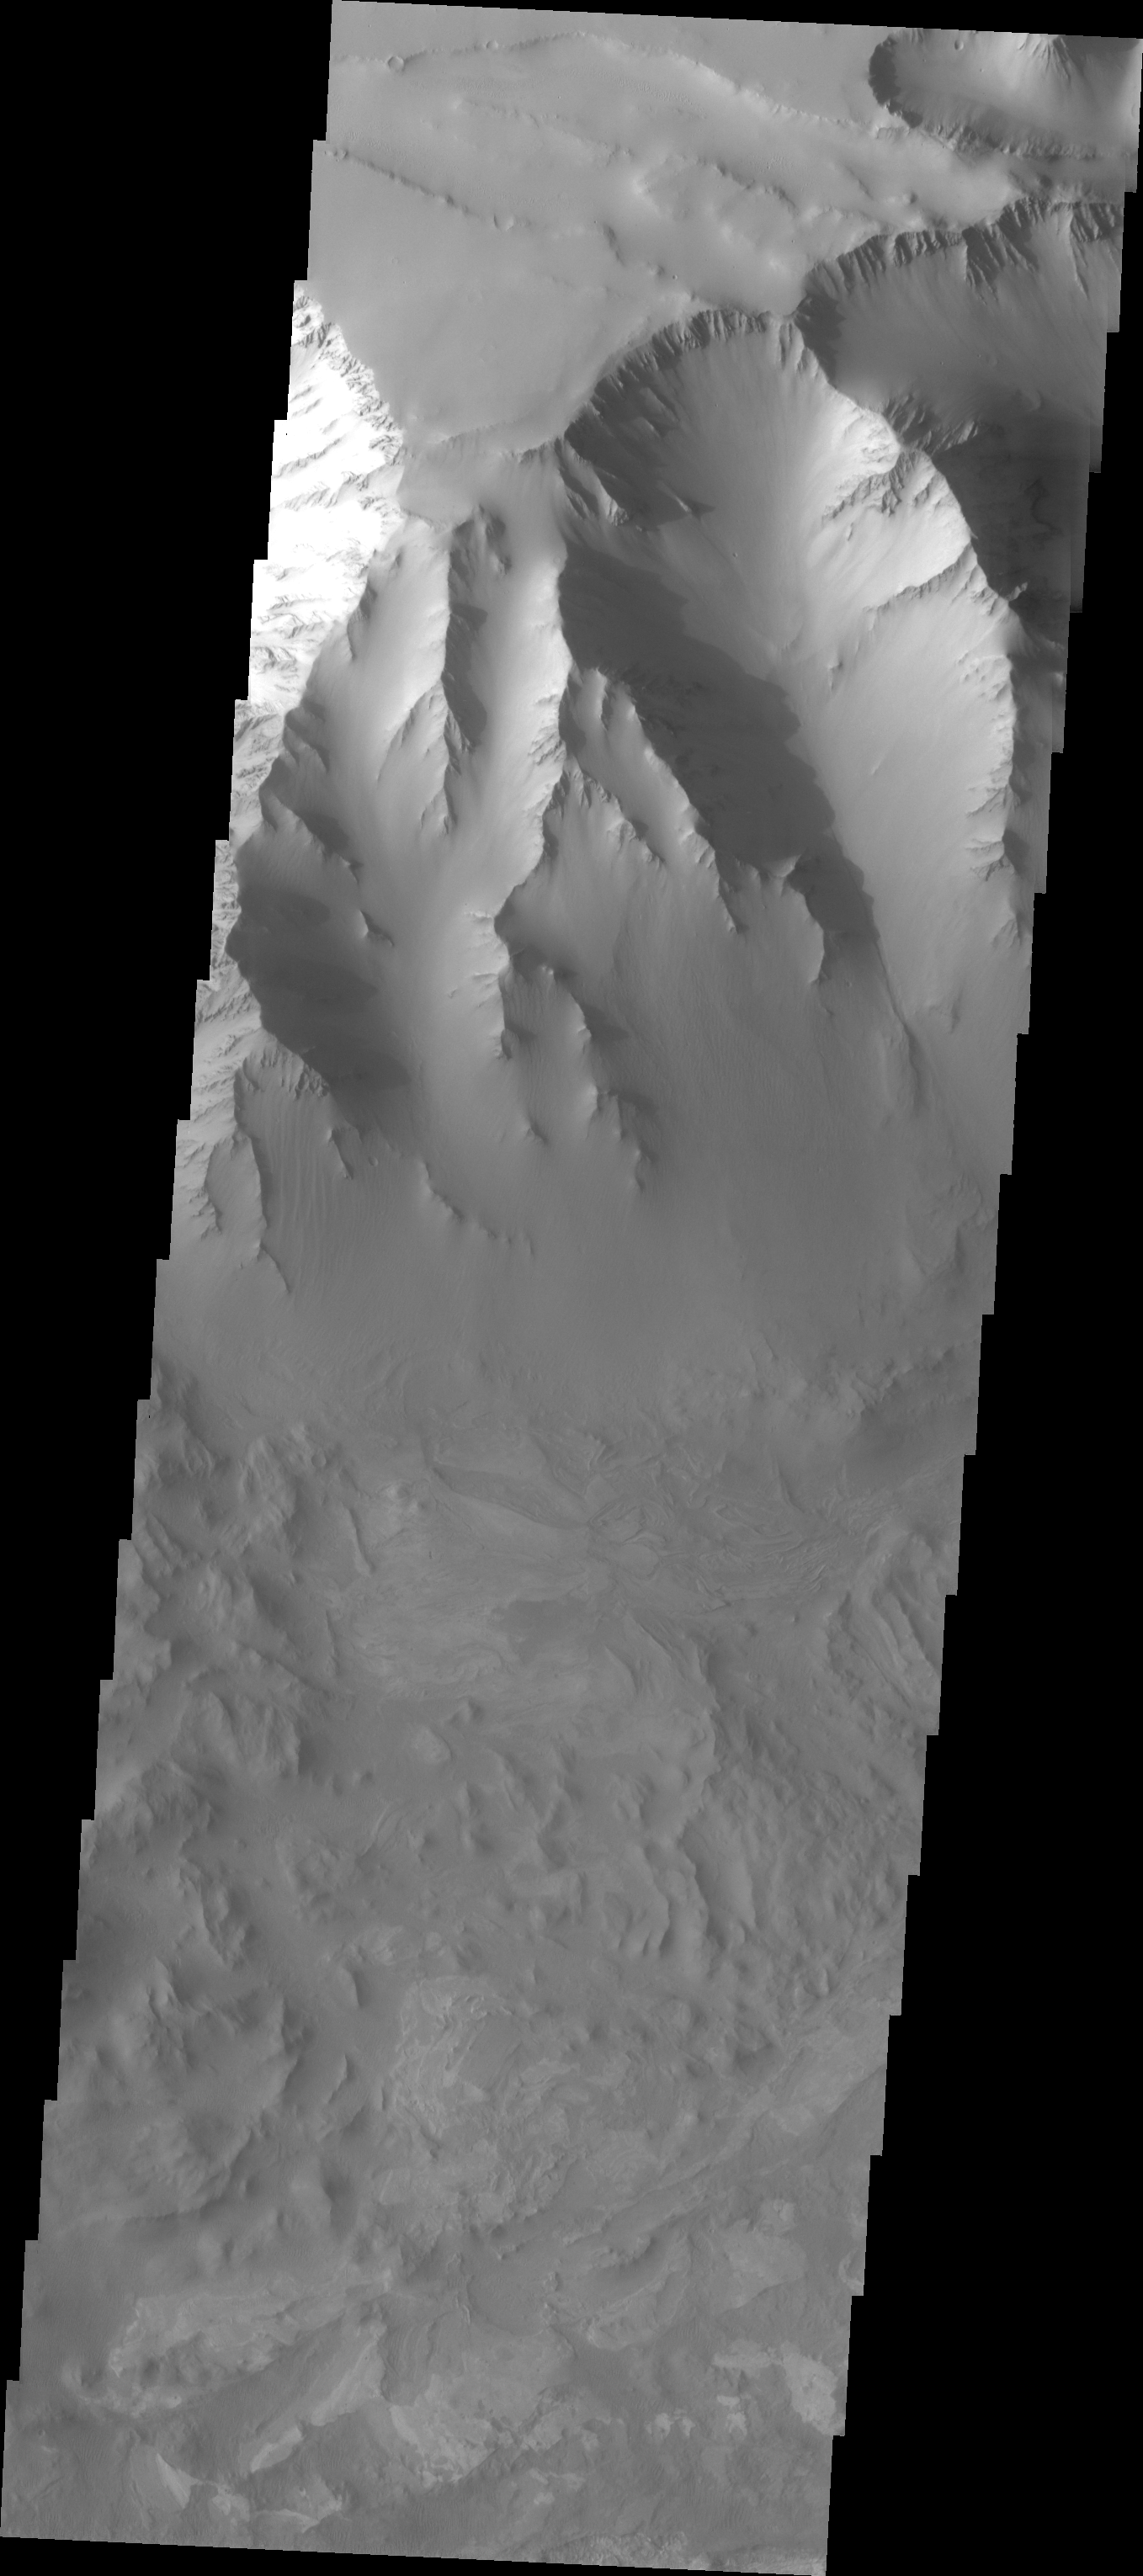

Old Landslide In Ius Chasma

The Odyssey spacecraft has taken some great pictures of Valles Marineris, the largest canyon in the solar system. If this canyon were on Earth, it would stretch from New York to Los Angeles. For the next several weeks, the Image of the Day will tour some of the canyons that make up this vast system. We will start with Ius Chasma in the west, and end with Coprates Chasma to the east. For more information on Vallis Marineris, please see http://mars.jpl.nasa.gov/mep/science/vm.html.

This image of Ius Chasma was taken during the southern summer season. An old landslide is visible to the right of the image, coming off the northern wall of the canyon.

Image information: VIS instrument. Latitude -7.4, Longitude 279.6 East (80.4 West). 19 meter/pixel resolution.

Note: this THEMIS visual image has not been radiometrically nor geometrically calibrated for this preliminary release. An empirical correction has been performed to remove instrumental effects. A linear shift has been applied in the cross-track and down-track direction to approximate spacecraft and planetary motion. Fully calibrated and geometrically projected images will be released through the Planetary Data System in accordance with Project policies at a later time.

NASA’s Jet Propulsion Laboratory manages the 2001 Mars Odyssey mission for NASA’s Office of Space Science, Washington, D.C. The Thermal Emission Imaging System (THEMIS) was developed by Arizona State University, Tempe, in collaboration with Raytheon Santa Barbara Remote Sensing. The THEMIS investigation is led by Dr. Philip Christensen at Arizona State University. Lockheed Martin Astronautics, Denver, is the prime contractor for the Odyssey project, and developed and built the orbiter. Mission operations are conducted jointly from Lockheed Martin and from JPL, a division of the California Institute of Technology in Pasadena.

Credit: NASA/JPL/Arizona State University